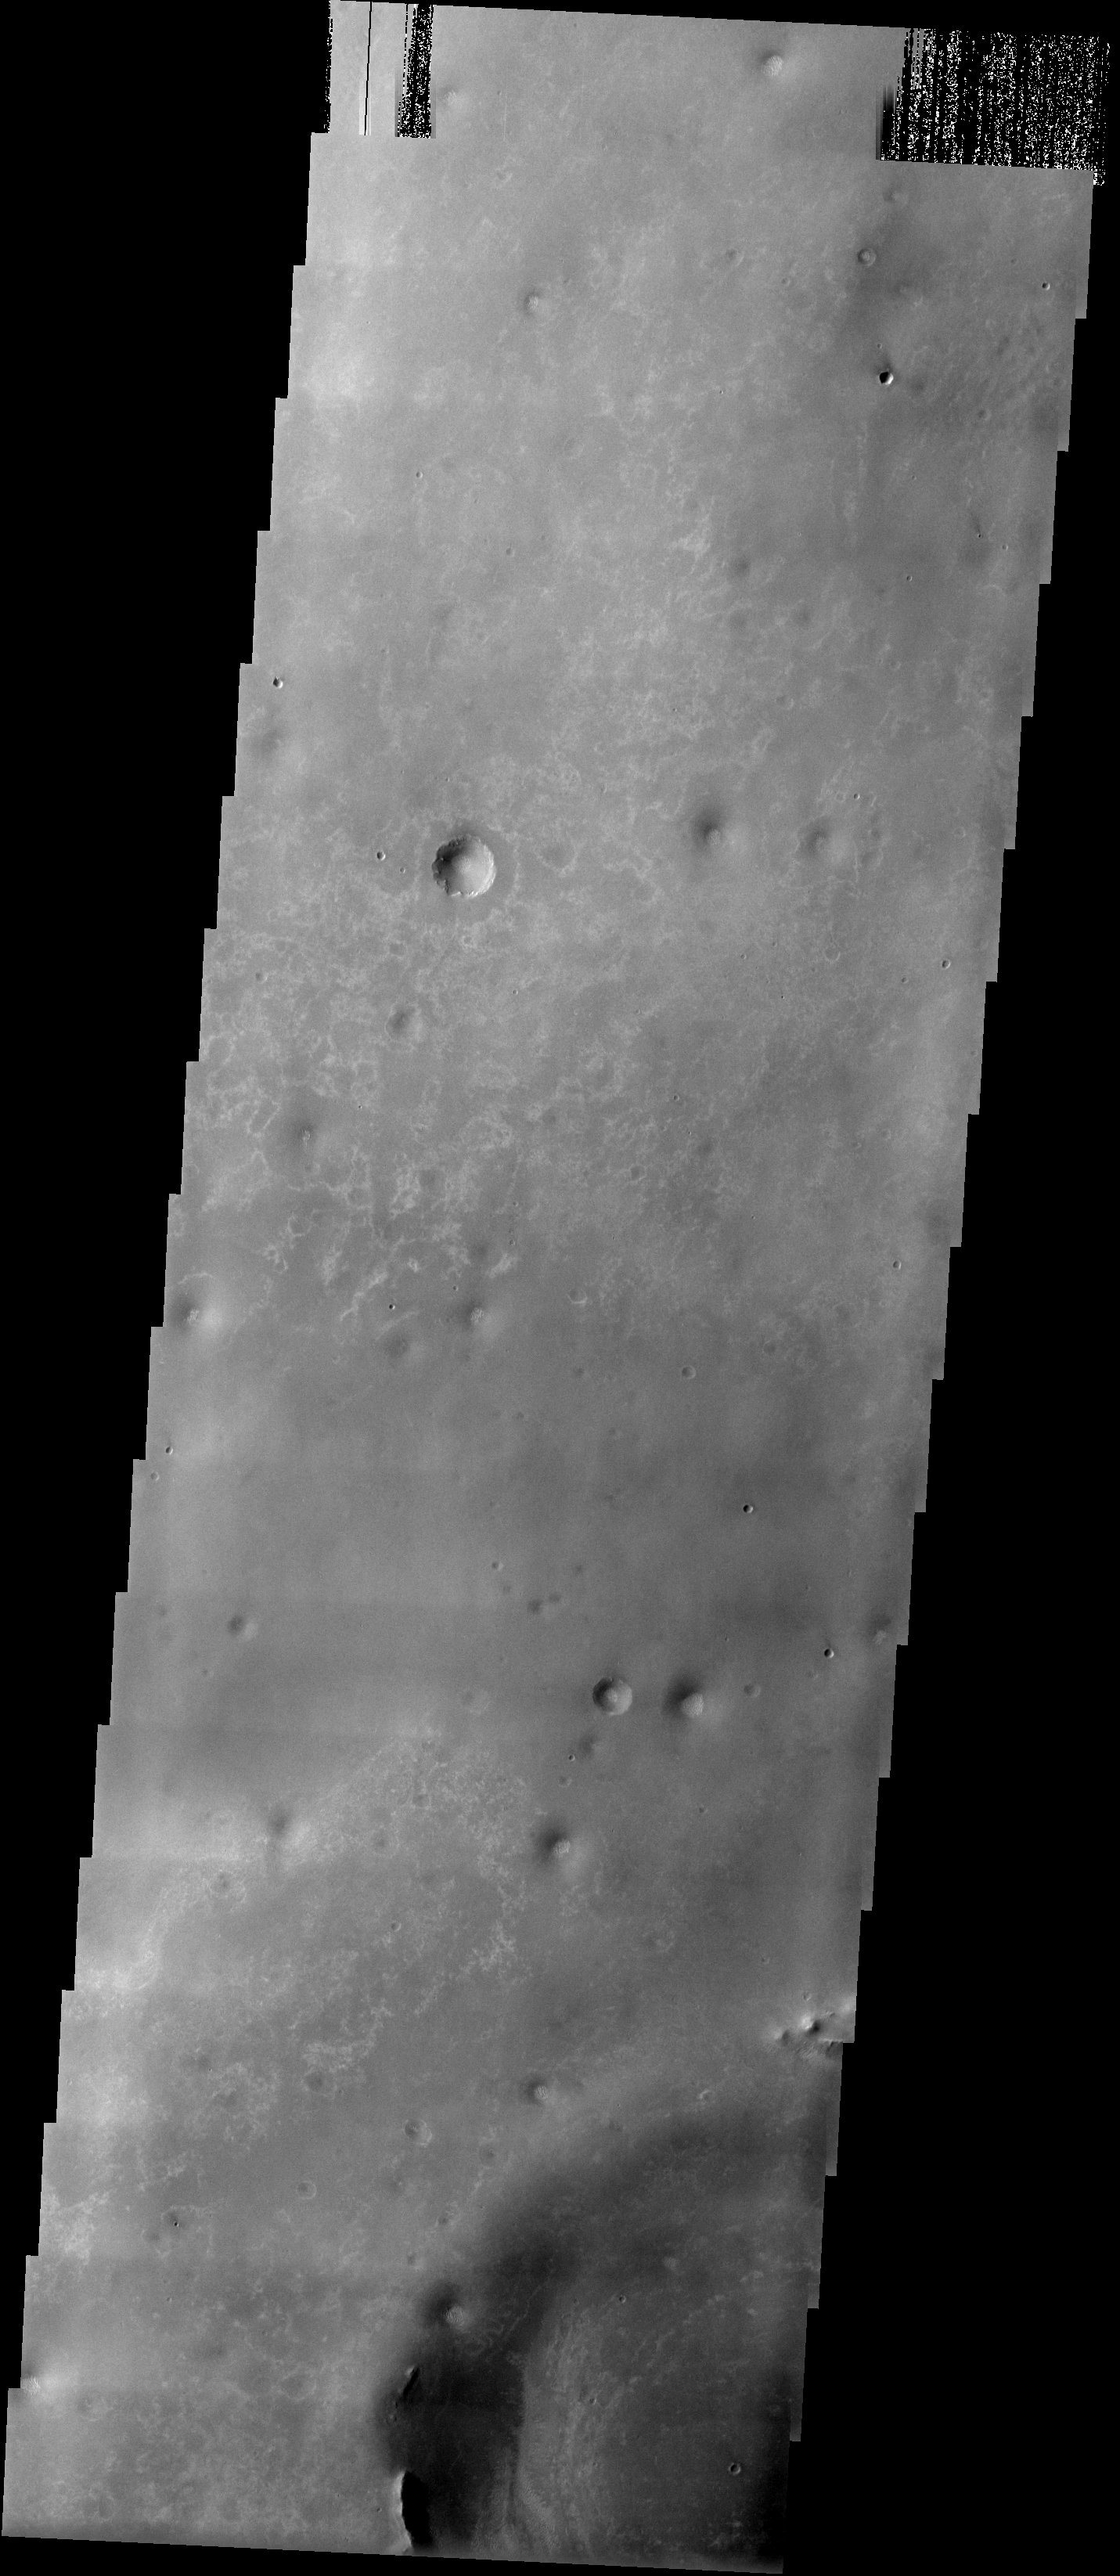

Destination: Meridiani

Released 8 July 2003

Yesterday a modified Delta II rocket successfully lifted off from Cape Canaveral, Florida, sending the Mars Exploration Rover named Opportunity on its way to Mars. This THEMIS image covers part of the landing ellipse in Meridiani Planum, where the rover is expected to land in about seven months. The Meridiani Planum landing site was selected because of the detection by the Thermal Emission Spectrometer (TES) instrument on Mars Global Surveyor of a mineral called hematite, which usually forms in the presence of water. While this visible wavelength image cannot “see” hematite, what it does show is a relatively smooth (safe) area, which, in places, contains a brighter material. Because Opportunity will be able to travel dozens of meters per day, it will be able to sample both bright material and the darker material that takes up the majority of this scene. Understanding what each of these materials are and their relationship to each other will help scientists to get a better understanding of the history of water on this part of Mars.

Image information: VIS instrument. Latitude -1.8, Longitude 354.7 East (5.3 West). 19 meter/pixel resolution.

Note: this THEMIS visual image has not been radiometrically nor geometrically calibrated for this preliminary release. An empirical correction has been performed to remove instrumental effects. A linear shift has been applied in the cross-track and down-track direction to approximate spacecraft and planetary motion. Fully calibrated and geometrically projected images will be released through the Planetary Data System in accordance with Project policies at a later time.

NASA’s Jet Propulsion Laboratory manages the 2001 Mars Odyssey mission for NASA’s Office of Space Science, Washington, D.C. The Thermal Emission Imaging System (THEMIS) was developed by Arizona State University, Tempe, in collaboration with Raytheon Santa Barbara Remote Sensing. The THEMIS investigation is led by Dr. Philip Christensen at Arizona State University. Lockheed Martin Astronautics, Denver, is the prime contractor for the Odyssey project, and developed and built the orbiter. Mission operations are conducted jointly from Lockheed Martin and from JPL, a division of the California Institute of Technology in Pasadena.

Credit: NASA/JPL/Arizona State University